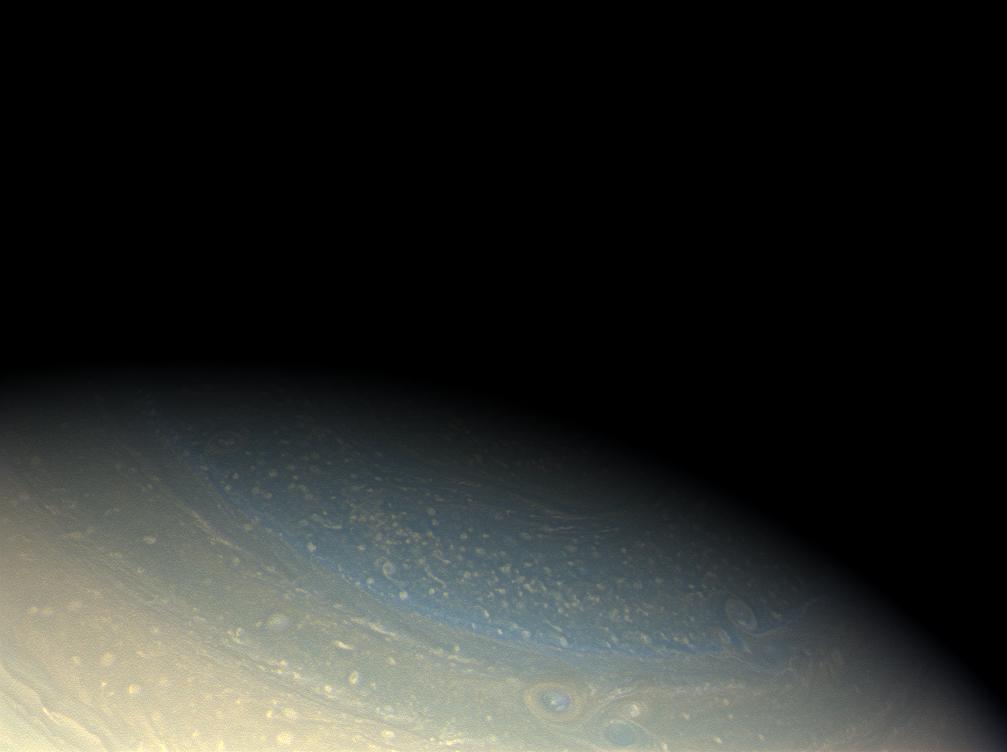

A Blue Northern Mystery

Saturn’s north pole retains its bluish hue in this true color Cassini image, even as northern winter is coming to an end.

The azure blue of Saturn’s winter hemisphere during the early Cassini prime mission still remains a puzzle. Over the course of time, the blue color has faded and has been replaced with bands of other hues (see PIA11141).

The north pole is in shadow here, but a portion of its oscillating hexagonal pattern is visible. Storms create the look of a pockmarked surface.

Images taken using red, green and blue spectral filters were combined to create this natural color view. The images were acquired with the Cassini spacecraft wide-angle camera on Nov. 29, 2008 at a distance of approximately 1.098 million kilometers (683,000 miles) from Saturn and at a Sun-Saturn-spacecraft, or phase, angle of 38 degrees. Image scale is 62 kilometers (39 miles) per pixel.

The Cassini-Huygens mission is a cooperative project of NASA, the European Space Agency and the Italian Space Agency. The Jet Propulsion Laboratory, a division of the California Institute of Technology in Pasadena, manages the mission for NASA’s Science Mission Directorate, Washington, D.C. The Cassini orbiter and its two onboard cameras were designed, developed and assembled at JPL. The imaging operations center is based at the Space Science Institute in Boulder, Colo.

Credit: NASA/JPL/Space Science Institute